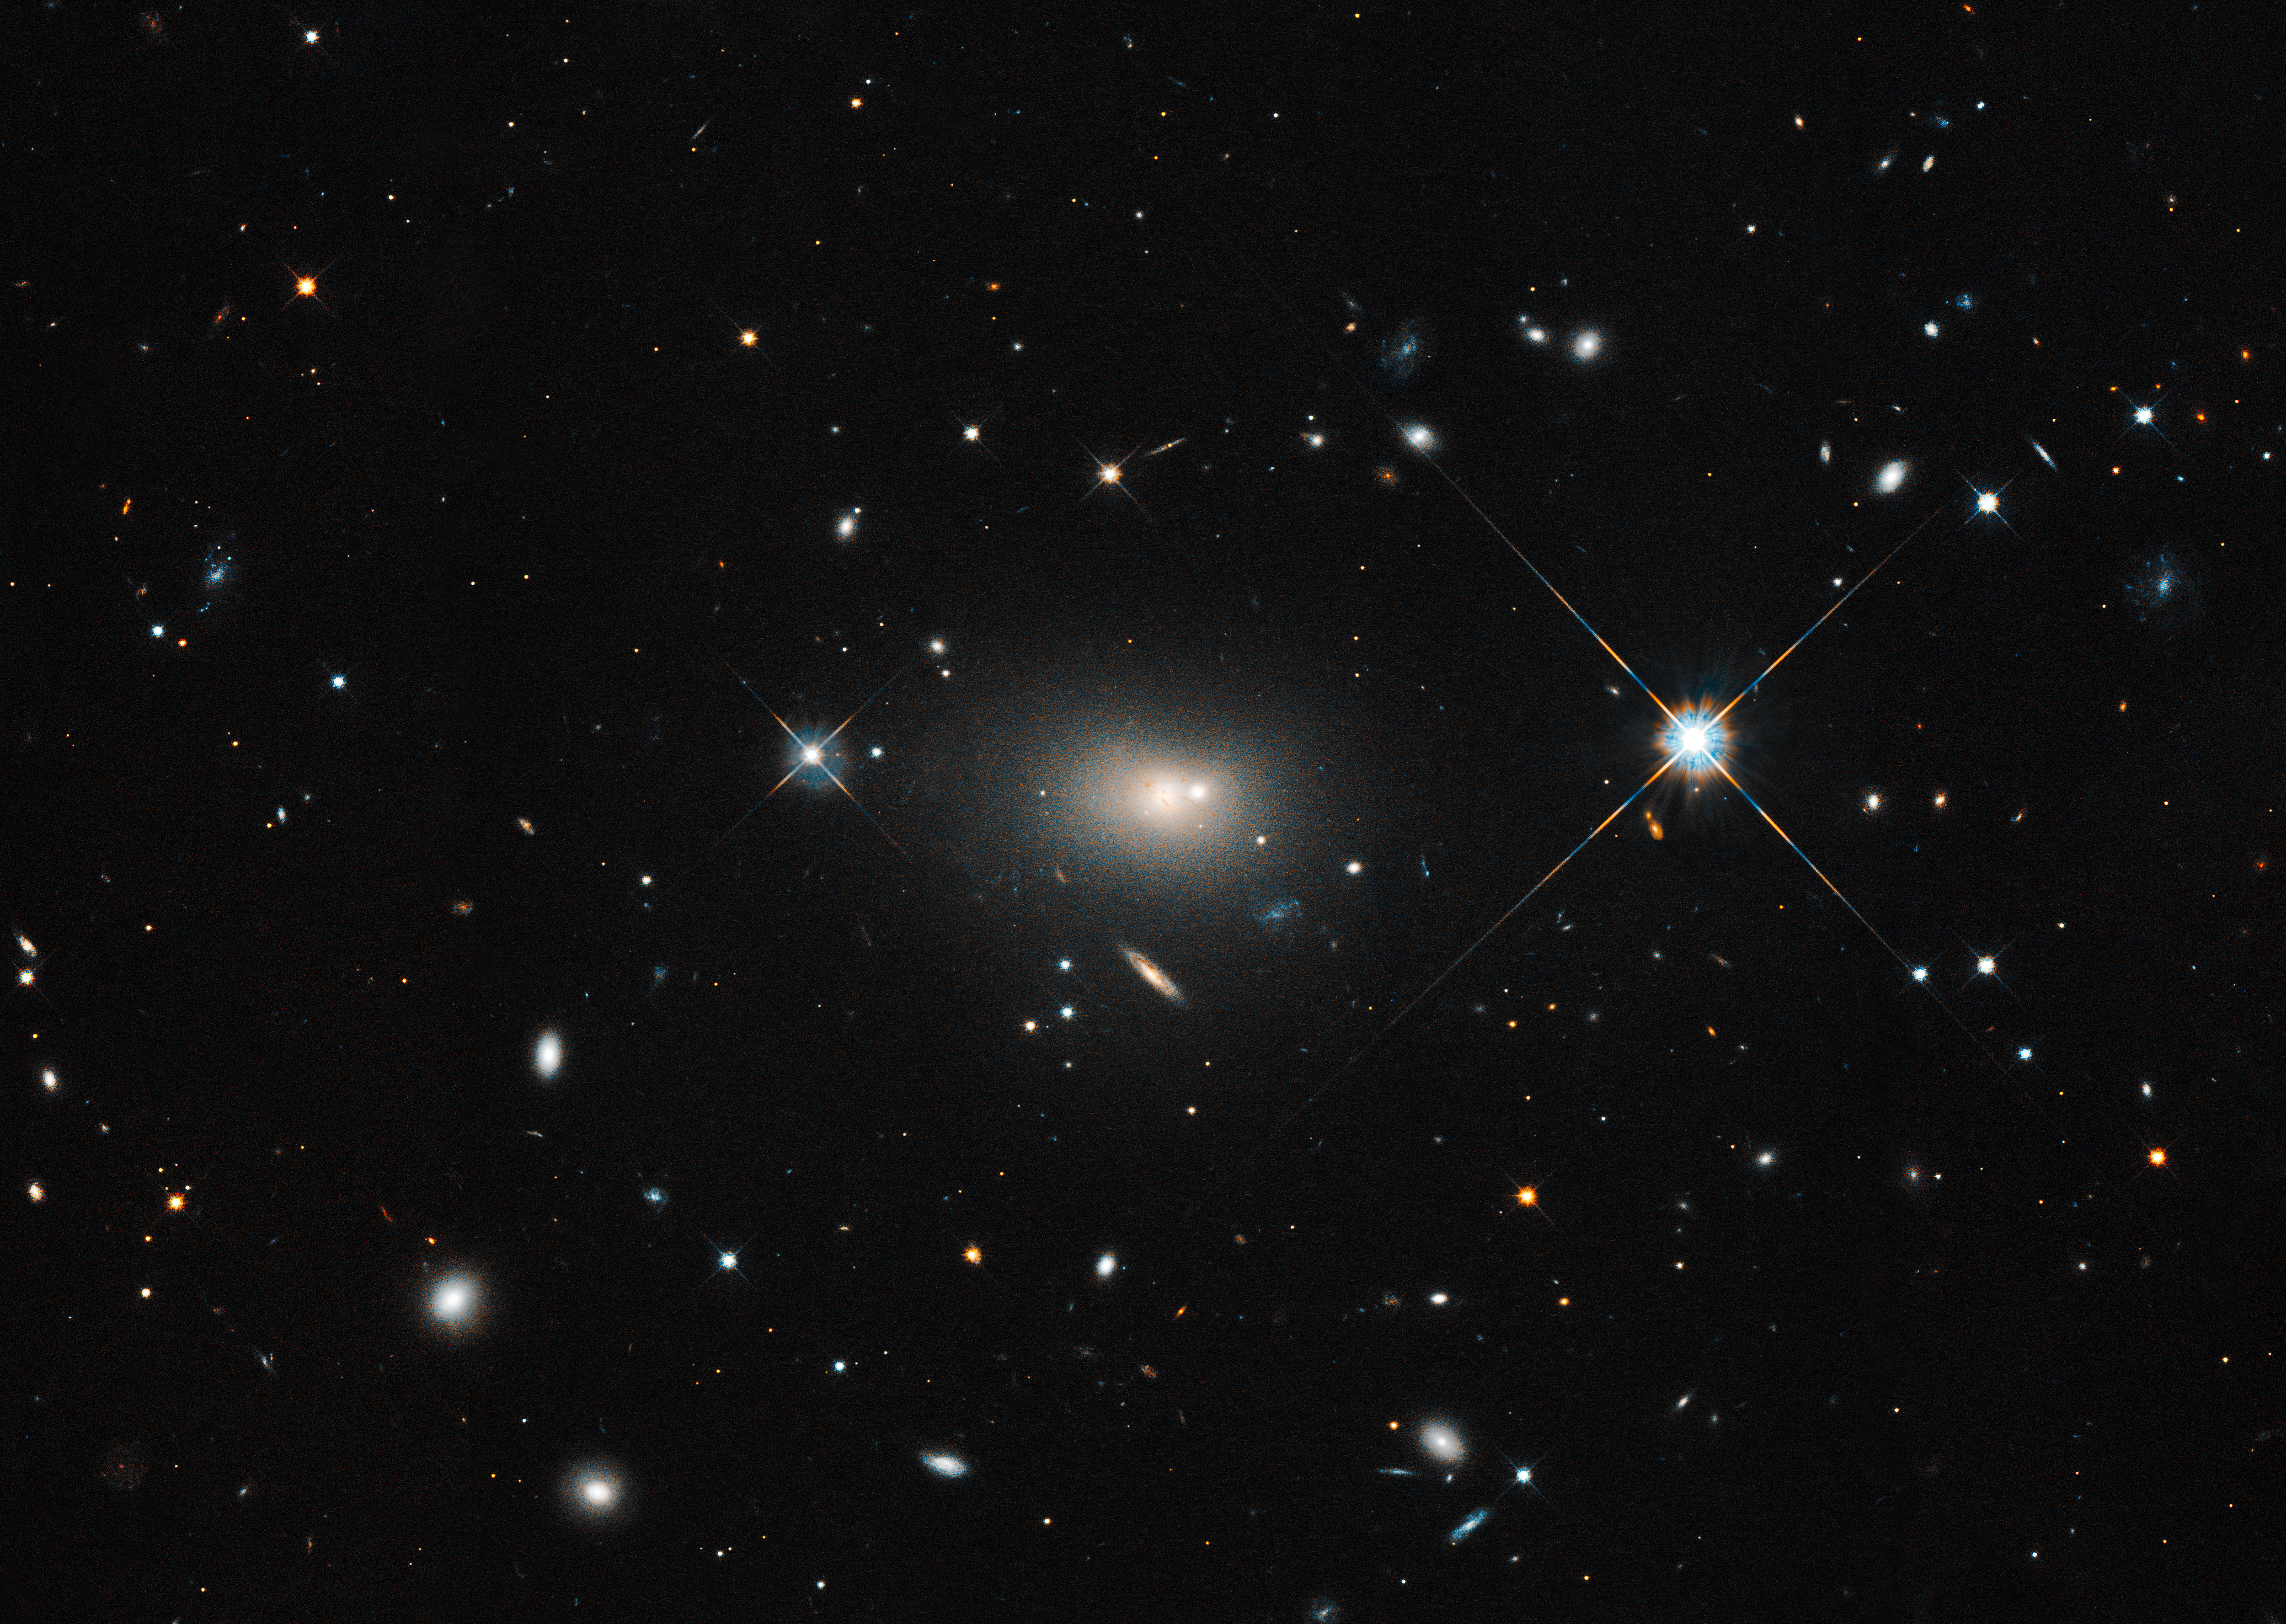

Hubble Optical Image of Hercules A (3C 348)

This Hubble Space Telescope composite of V and I filters shows the active galaxy 3C 348, also known as Hercules A. The Hubble data were taken in October of 2012.

Credit: NASA, ESA, S. Baum and C. O'Dea (RIT), and the Hubble Heritage Team (STScI/AURA)